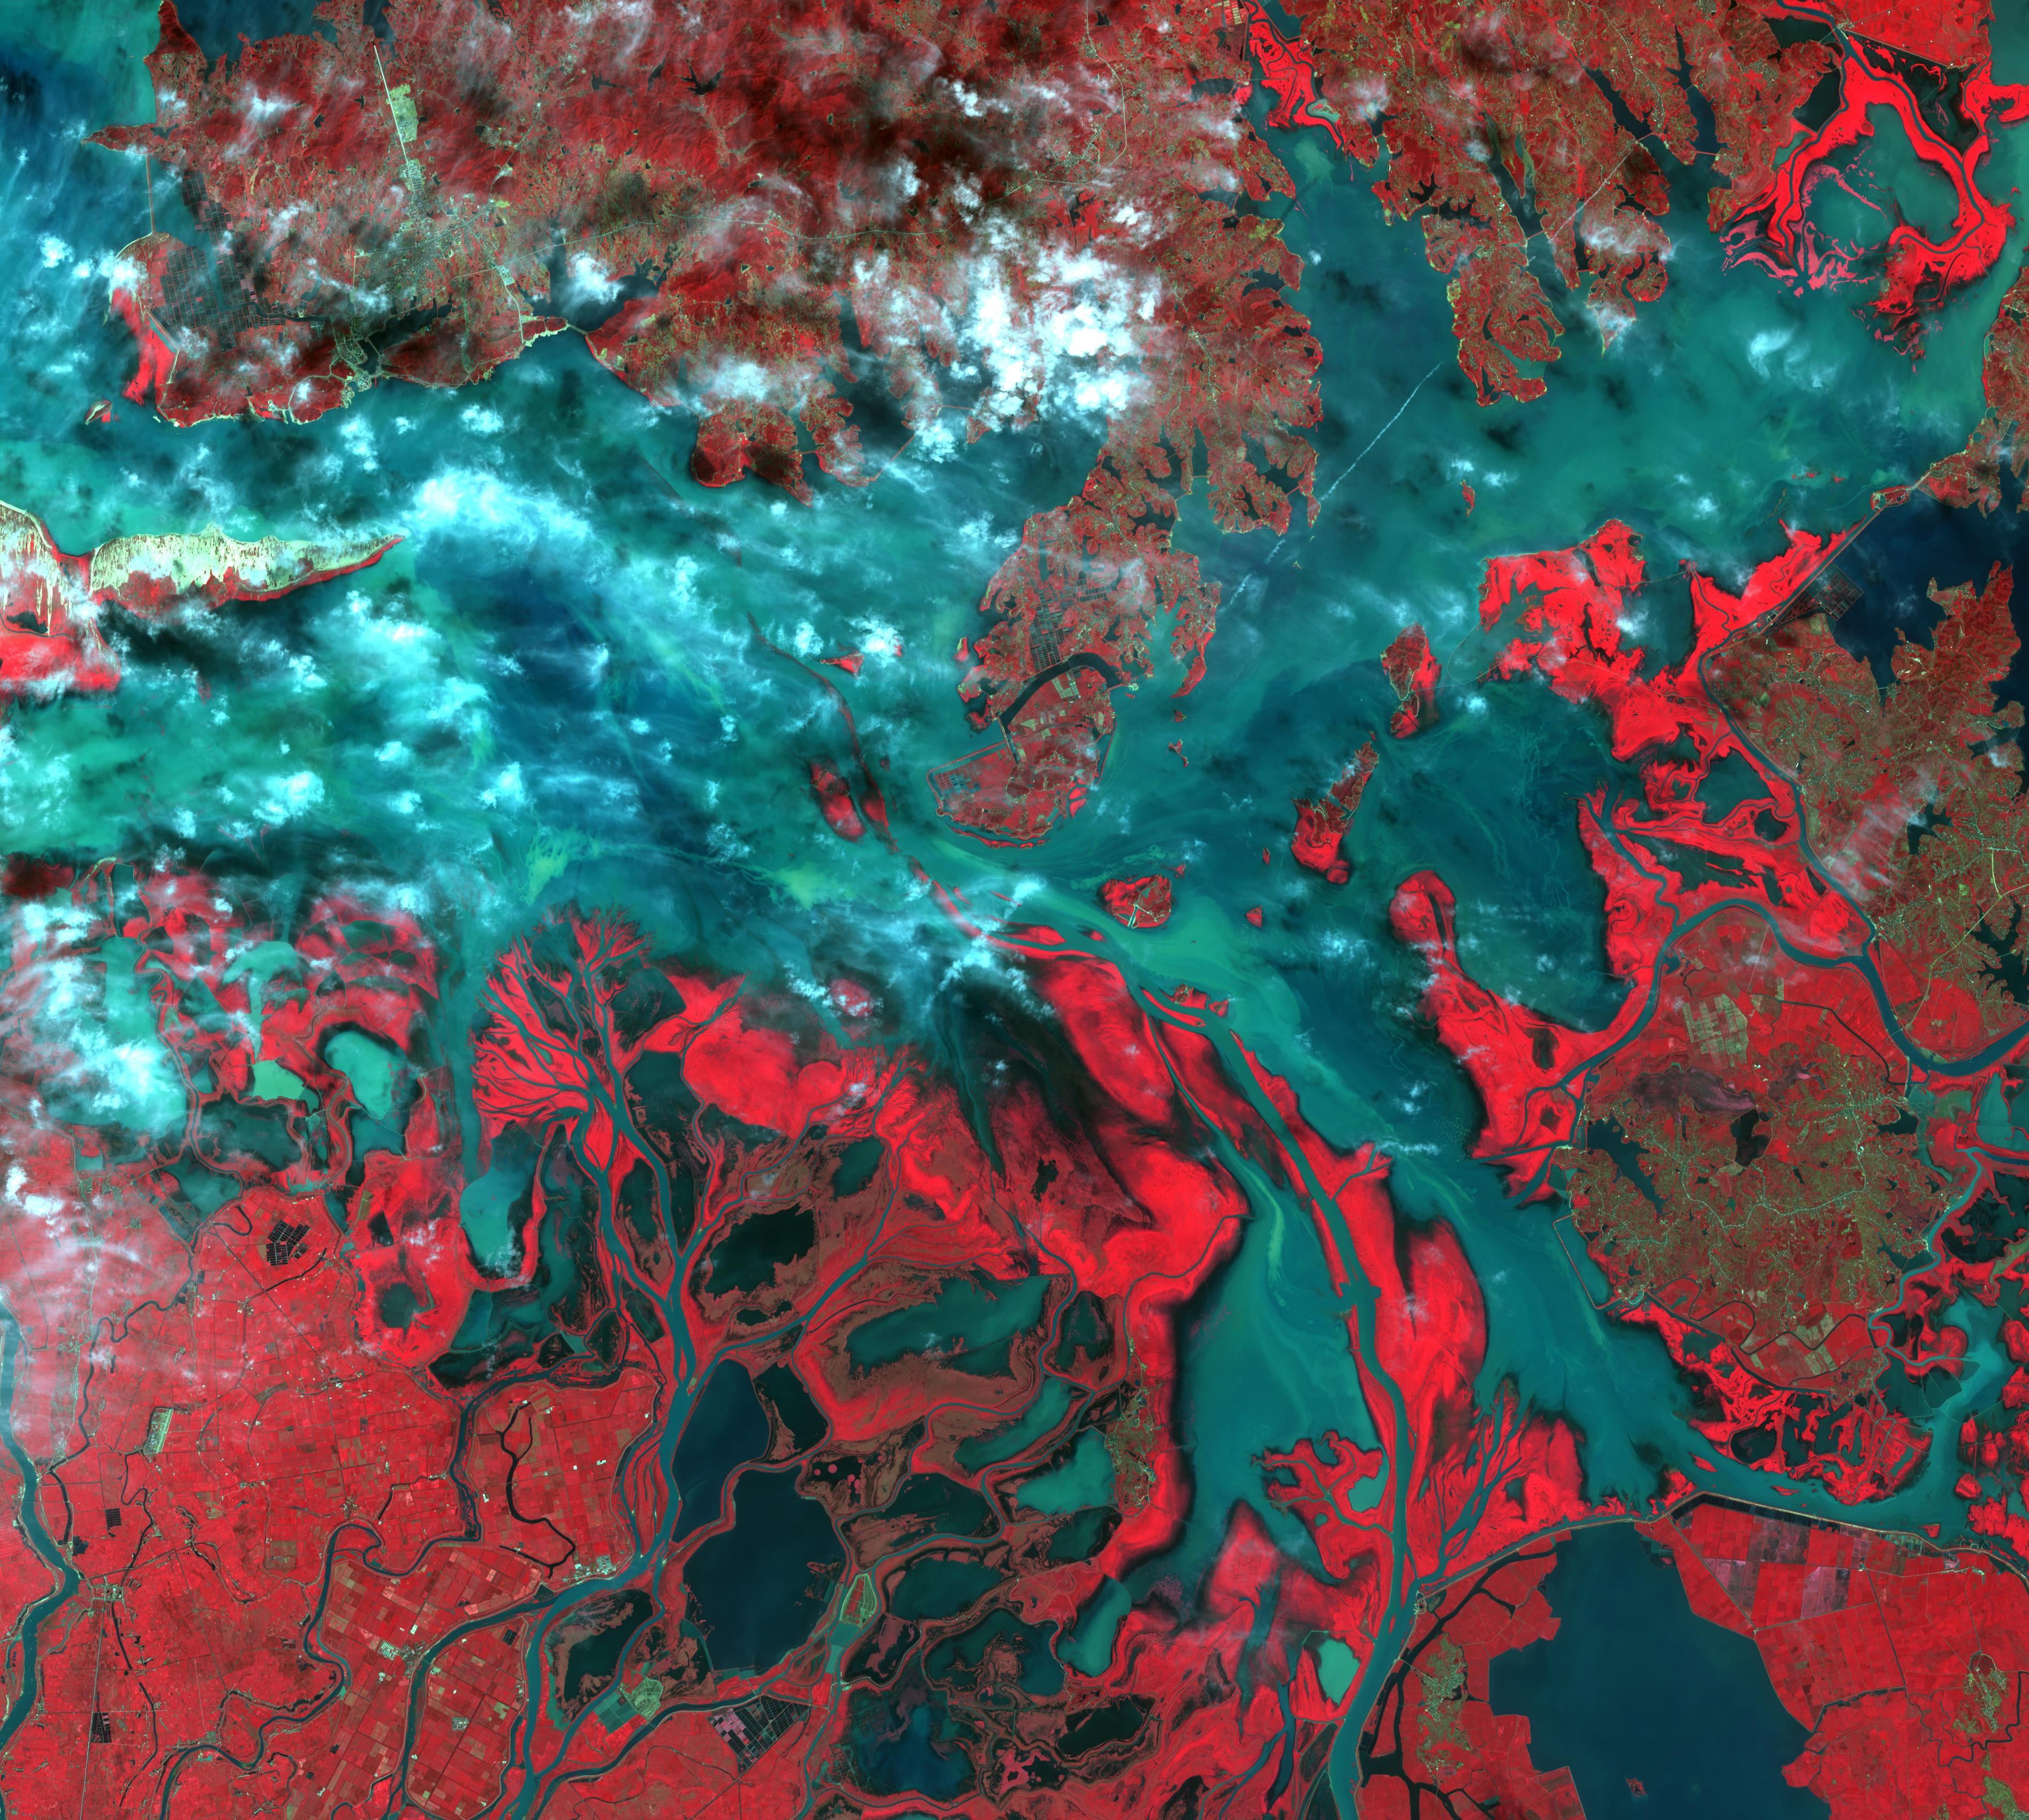

Poyang Lake, China

Poyang Lake was once China’s largest freshwater lake. It has largely evaporated because of drought and a nearby dam on the Yangtzee River. The Poyang has dipped to 5% of its usual capacity, causing water shortages for over 1 million people. The Landsat image was acquired July 14, 1989, and the ASTER image on October 3, 2015. They cover an area of 51 by 57 km, and are located at 29.2 degrees north, 116.2 degrees east.

With its 14 spectral bands from the visible to the thermal infrared wavelength region and its high spatial resolution of 15 to 90 meters (about 50 to 300 feet), ASTER images Earth to map and monitor the changing surface of our planet. ASTER is one of five Earth-observing instruments launched Dec. 18, 1999, on Terra. The instrument was built by Japan’s Ministry of Economy, Trade and Industry. A joint U.S./Japan science team is responsible for validation and calibration of the instrument and data products.

The broad spectral coverage and high spectral resolution of ASTER provides scientists in numerous disciplines with critical information for surface mapping and monitoring of dynamic conditions and temporal change. Example applications are: monitoring glacial advances and retreats; monitoring potentially active volcanoes; identifying crop stress; determining cloud morphology and physical properties; wetlands evaluation; thermal pollution monitoring; coral reef degradation; surface temperature mapping of soils and geology; and measuring surface heat balance.

The U.S. science team is located at NASA’s Jet Propulsion Laboratory, Pasadena, Calif. The Terra mission is part of NASA’s Science Mission Directorate, Washington, D.C.

Credit: NASA/GSFC/METI/ERSDAC/JAROS, and U.S./Japan ASTER Science Team